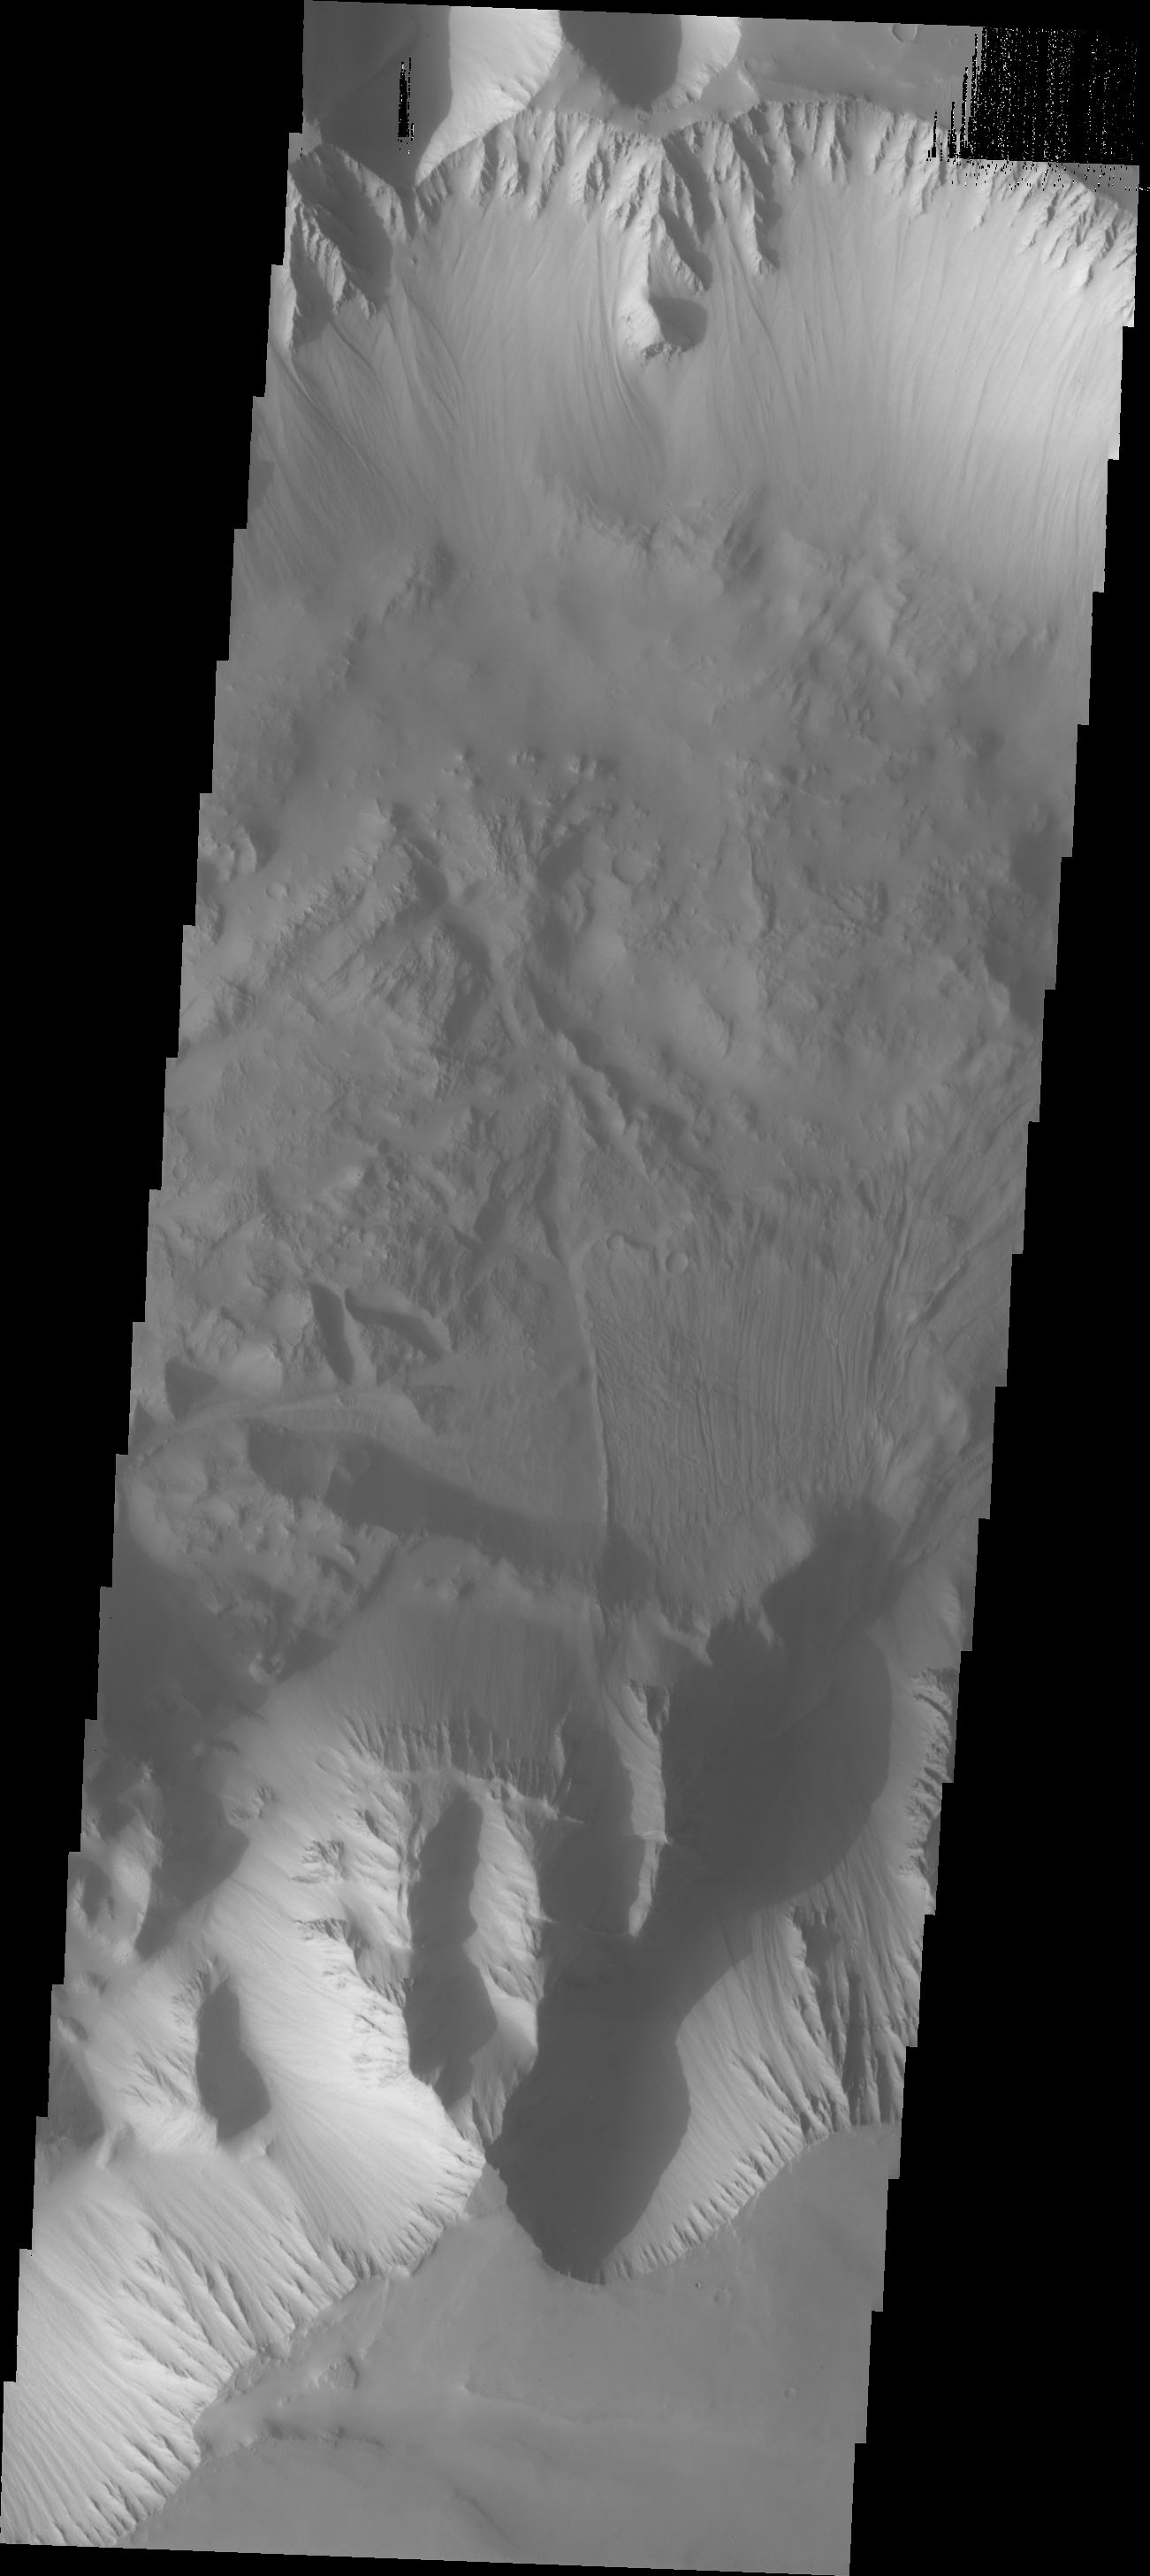

Landslide

This image shows part of Ius Chasma, the western end of the Valles Marineris system. The landslide in this image is difficult to see due to dust cover. In general there is more dust in the western region of Valles Marineris than anywhere else in the chasma system.

Image information: VIS instrument. Latitude -6.7N, Longitude 270.8E. 18 meter/pixel resolution.

Please see the THEMIS Data Citation Note for details on crediting THEMIS images.

Note: this THEMIS visual image has not been radiometrically nor geometrically calibrated for this preliminary release. An empirical correction has been performed to remove instrumental effects. A linear shift has been applied in the cross-track and down-track direction to approximate spacecraft and planetary motion. Fully calibrated and geometrically projected images will be released through the Planetary Data System in accordance with Project policies at a later time.

NASA’s Jet Propulsion Laboratory manages the 2001 Mars Odyssey mission for NASA’s Office of Space Science, Washington, D.C. The Thermal Emission Imaging System (THEMIS) was developed by Arizona State University, Tempe, in collaboration with Raytheon Santa Barbara Remote Sensing. The THEMIS investigation is led by Dr. Philip Christensen at Arizona State University. Lockheed Martin Astronautics, Denver, is the prime contractor for the Odyssey project, and developed and built the orbiter. Mission operations are conducted jointly from Lockheed Martin and from JPL, a division of the California Institute of Technology in Pasadena.

Credit: NASA/JPL/ASU